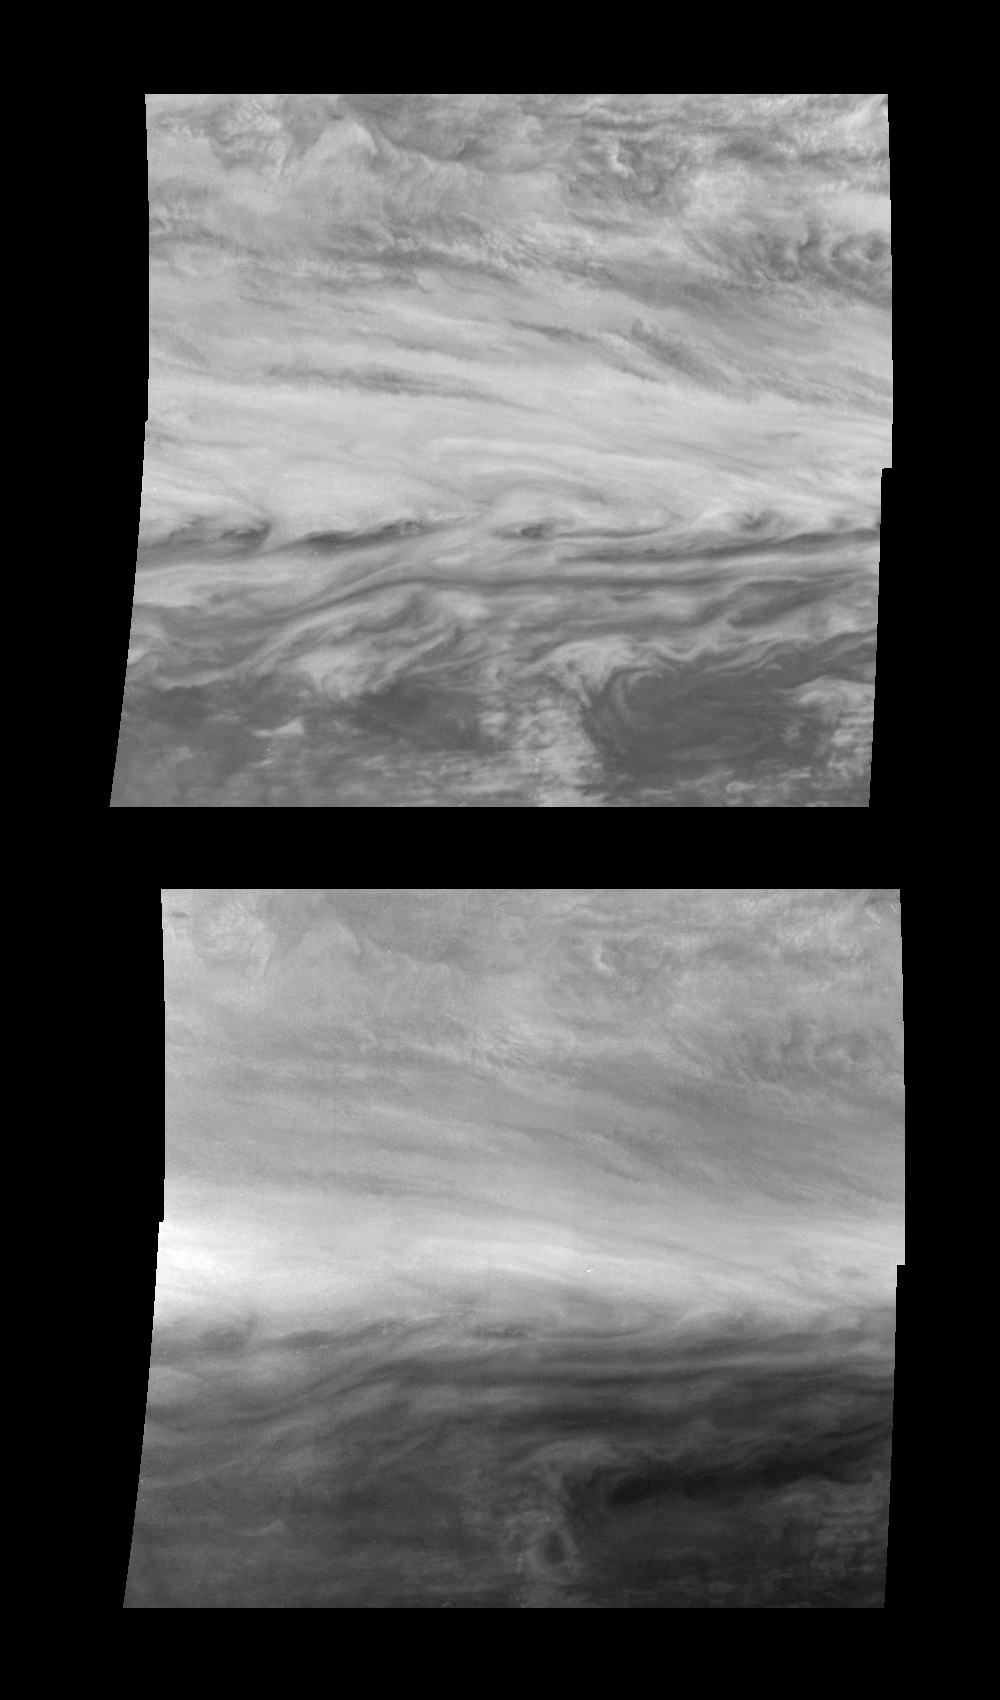

Jupiter’s Belt-Zone Boundary in Near-Infrared and Violet Light

Mosaics of a belt-zone boundary near Jupiter’s equator in violet (top panel) and near-infrared (bottom panel) light. The four images that make up each of these mosaics were taken within a few minutes of each other. Sunlight at 757 nanometers (near-infrared) penetrates deep into Jupiter’s troposphere before being absorbed or scattered by clouds to the Galileo spacecraft. This wavelength reveals the features of the lower visible cloud deck. Sunlight at 415 nanometers (violet) is a scattered or absorbed to varying degrees in different parts of Jupiter’s atmosphere depending on the types and concentrations of cloud particles and chemicals that color Jupiter’s atmosphere. The near-infrared mosaic primarily shows cloud features. The violet mosaic has three distinct regions: it is brightest at the latitude of the jet (horizontally across the center of the mosaic), moderately bright north of the jet, and dark and patchy south of the jet.

North is at the top. The mosaic covers latitudes -13 to +3 degrees and is centered at longitude 282 degrees West. The smallest resolved features are tens of kilometers in size. These images were taken on November 5th, 1996, at a range of 1.2 million kilometers by the Solid State Imaging system aboard NASA’s Galileo spacecraft.

The Jet Propulsion Laboratory, Pasadena, CA manages the mission for NASA’s Office of Space Science, Washington, DC.

Credit: NASA/JPL-Caltech